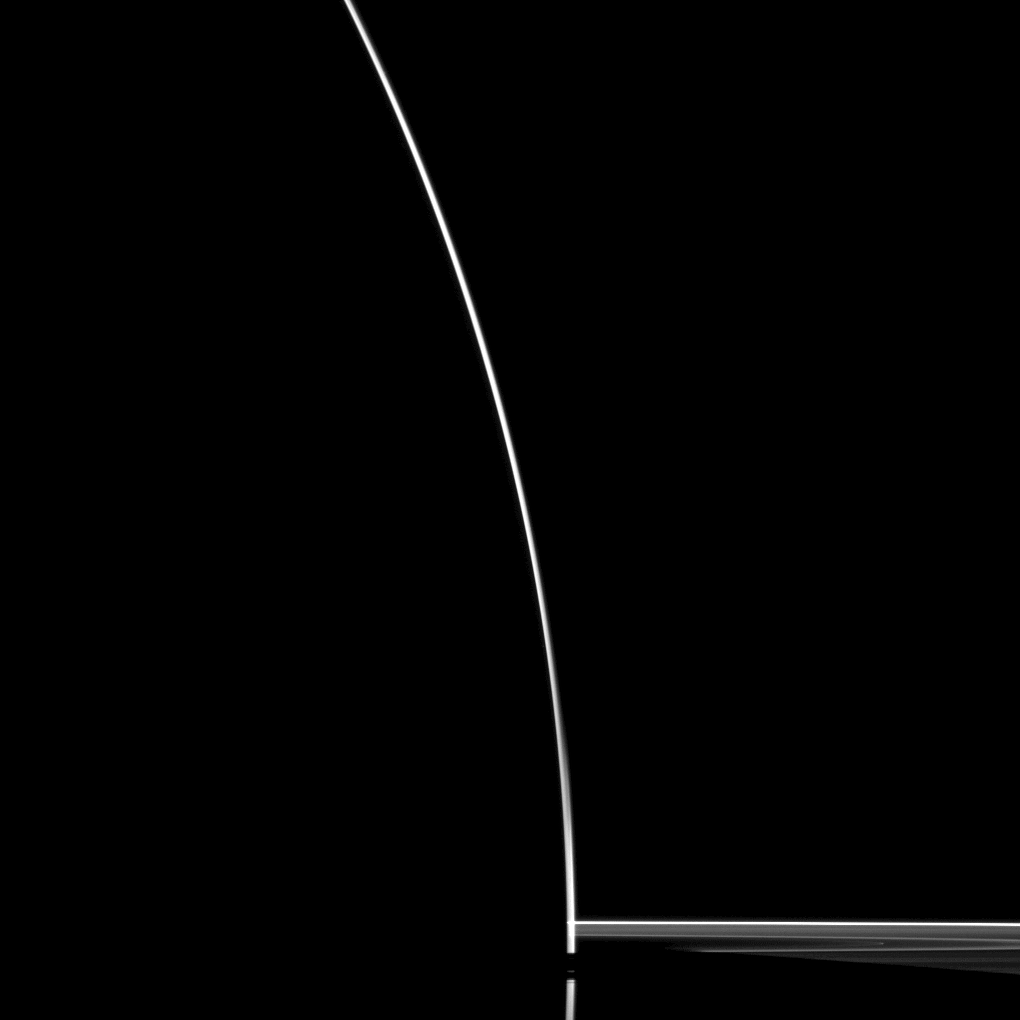

Saturn Silhouette

A startling silhouette of Saturn is created in this Cassini spacecraft portrait.

Although the sun is eclipsed by Saturn in this dramatic image, some sunlight scatters through the uppermost part of the atmosphere to reach Cassini’s cameras. See PIA12603 to learn more.

This view looks toward the northern, sunlit side of the rings from just above the ringplane.

The image was taken with the Cassini spacecraft wide-angle camera on Feb. 13, 2010 using a spectral filter sensitive to wavelengths of near-infrared light centered at 752 nanometers. The view was obtained at a distance of approximately 392,000 kilometers (244,000 miles) from Saturn and at a Sun-Saturn-spacecraft, or phase, angle of 174 degrees. Image scale is 20 kilometers (12 miles) per pixel.

The Cassini-Huygens mission is a cooperative project of NASA, the European Space Agency and the Italian Space Agency. The Jet Propulsion Laboratory, a division of the California Institute of Technology in Pasadena, manages the mission for NASA’s Science Mission Directorate, Washington, D.C. The Cassini orbiter and its two onboard cameras were designed, developed and assembled at JPL. The imaging operations center is based at the Space Science Institute in Boulder, Colo.

Credit: NASA/JPL/Space Science Institute